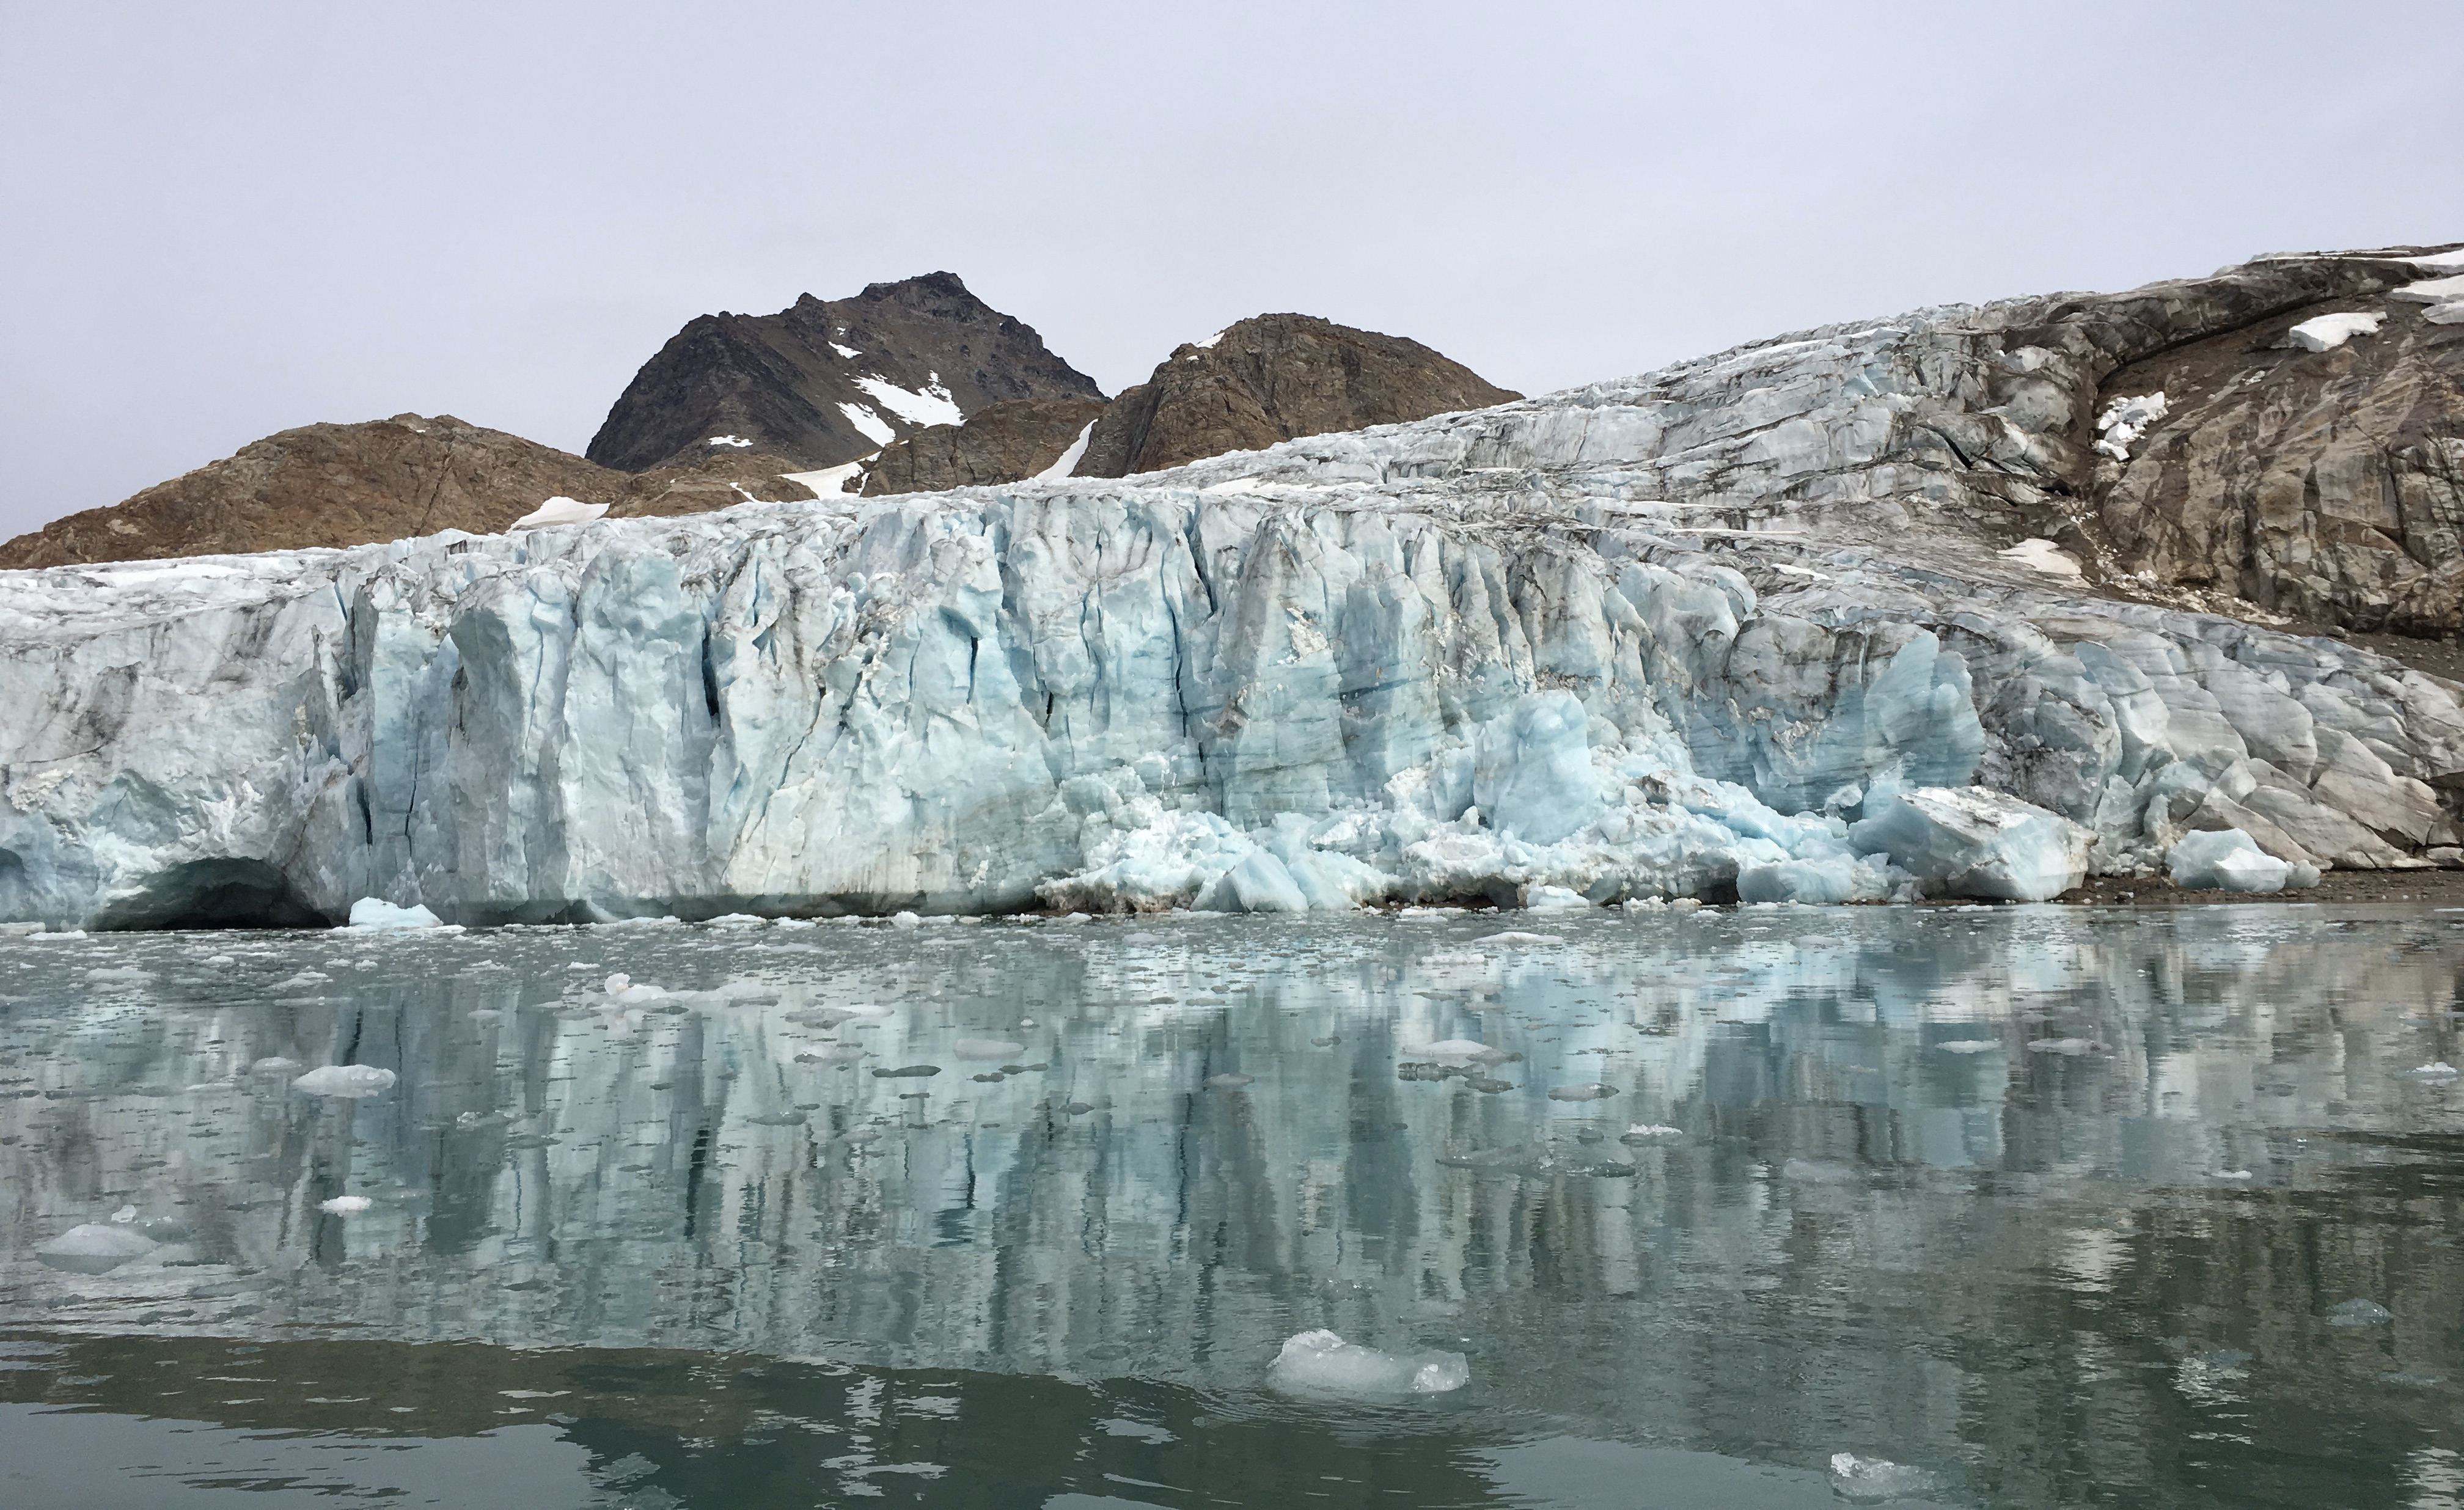

Apusiaajik Glacier, Greenland

NASA’s Oceans Melting Greenland airborne mission found that most of Greenland’s glaciers that empty into the ocean are at greater risk of rapid ice loss than previously understood. OMG’s six-year field campaign studied the ocean’s role in glacial ice loss by gathering precise measurements of ocean depth, temperature, and salinity in front of more than 220 glaciers. The mission’s goal was to clarify our understanding of sea level rise over the next 50 years. This photo of Apusiaajik Glacier was taken near Kulusuk, Greenland, on Aug. 26, 2018, during OMG’s field operations.

Credit: NASA/JPL-Caltech